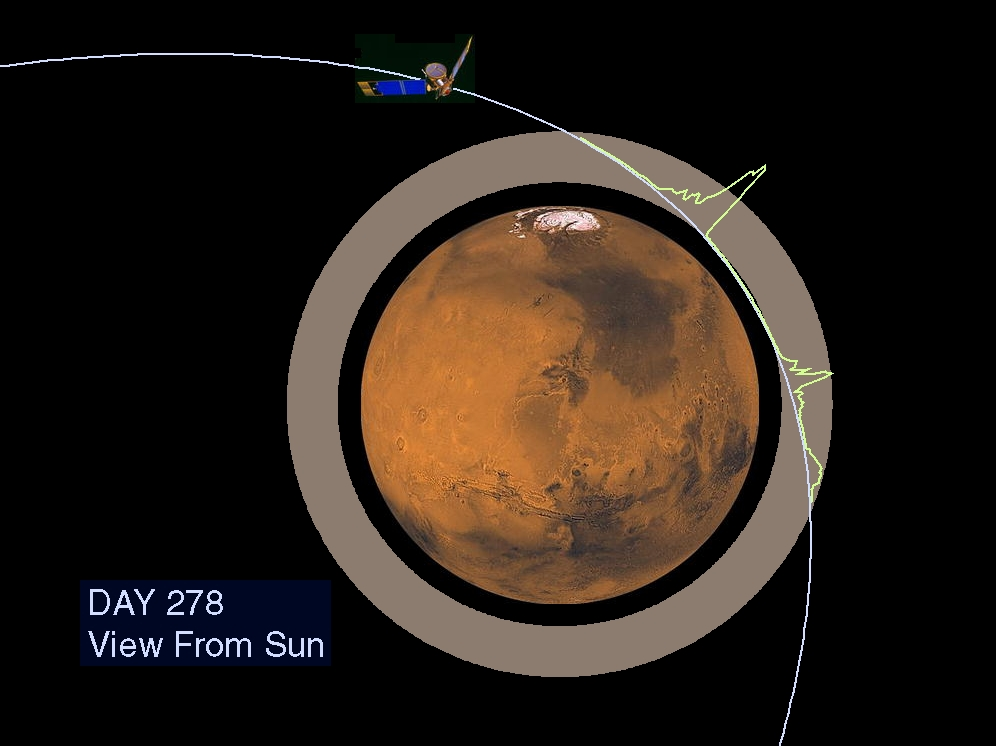

Martian Ionosphere

The Jet Propulsion Laboratory’s Mars Surveyor Operations Project operates the Mars Global Surveyor spacecraft with its industrial partner, Lockheed Martin Astronautics, from facilities in Pasadena, CA and Denver, CO.

Credit: NASA/JPL/GSFC